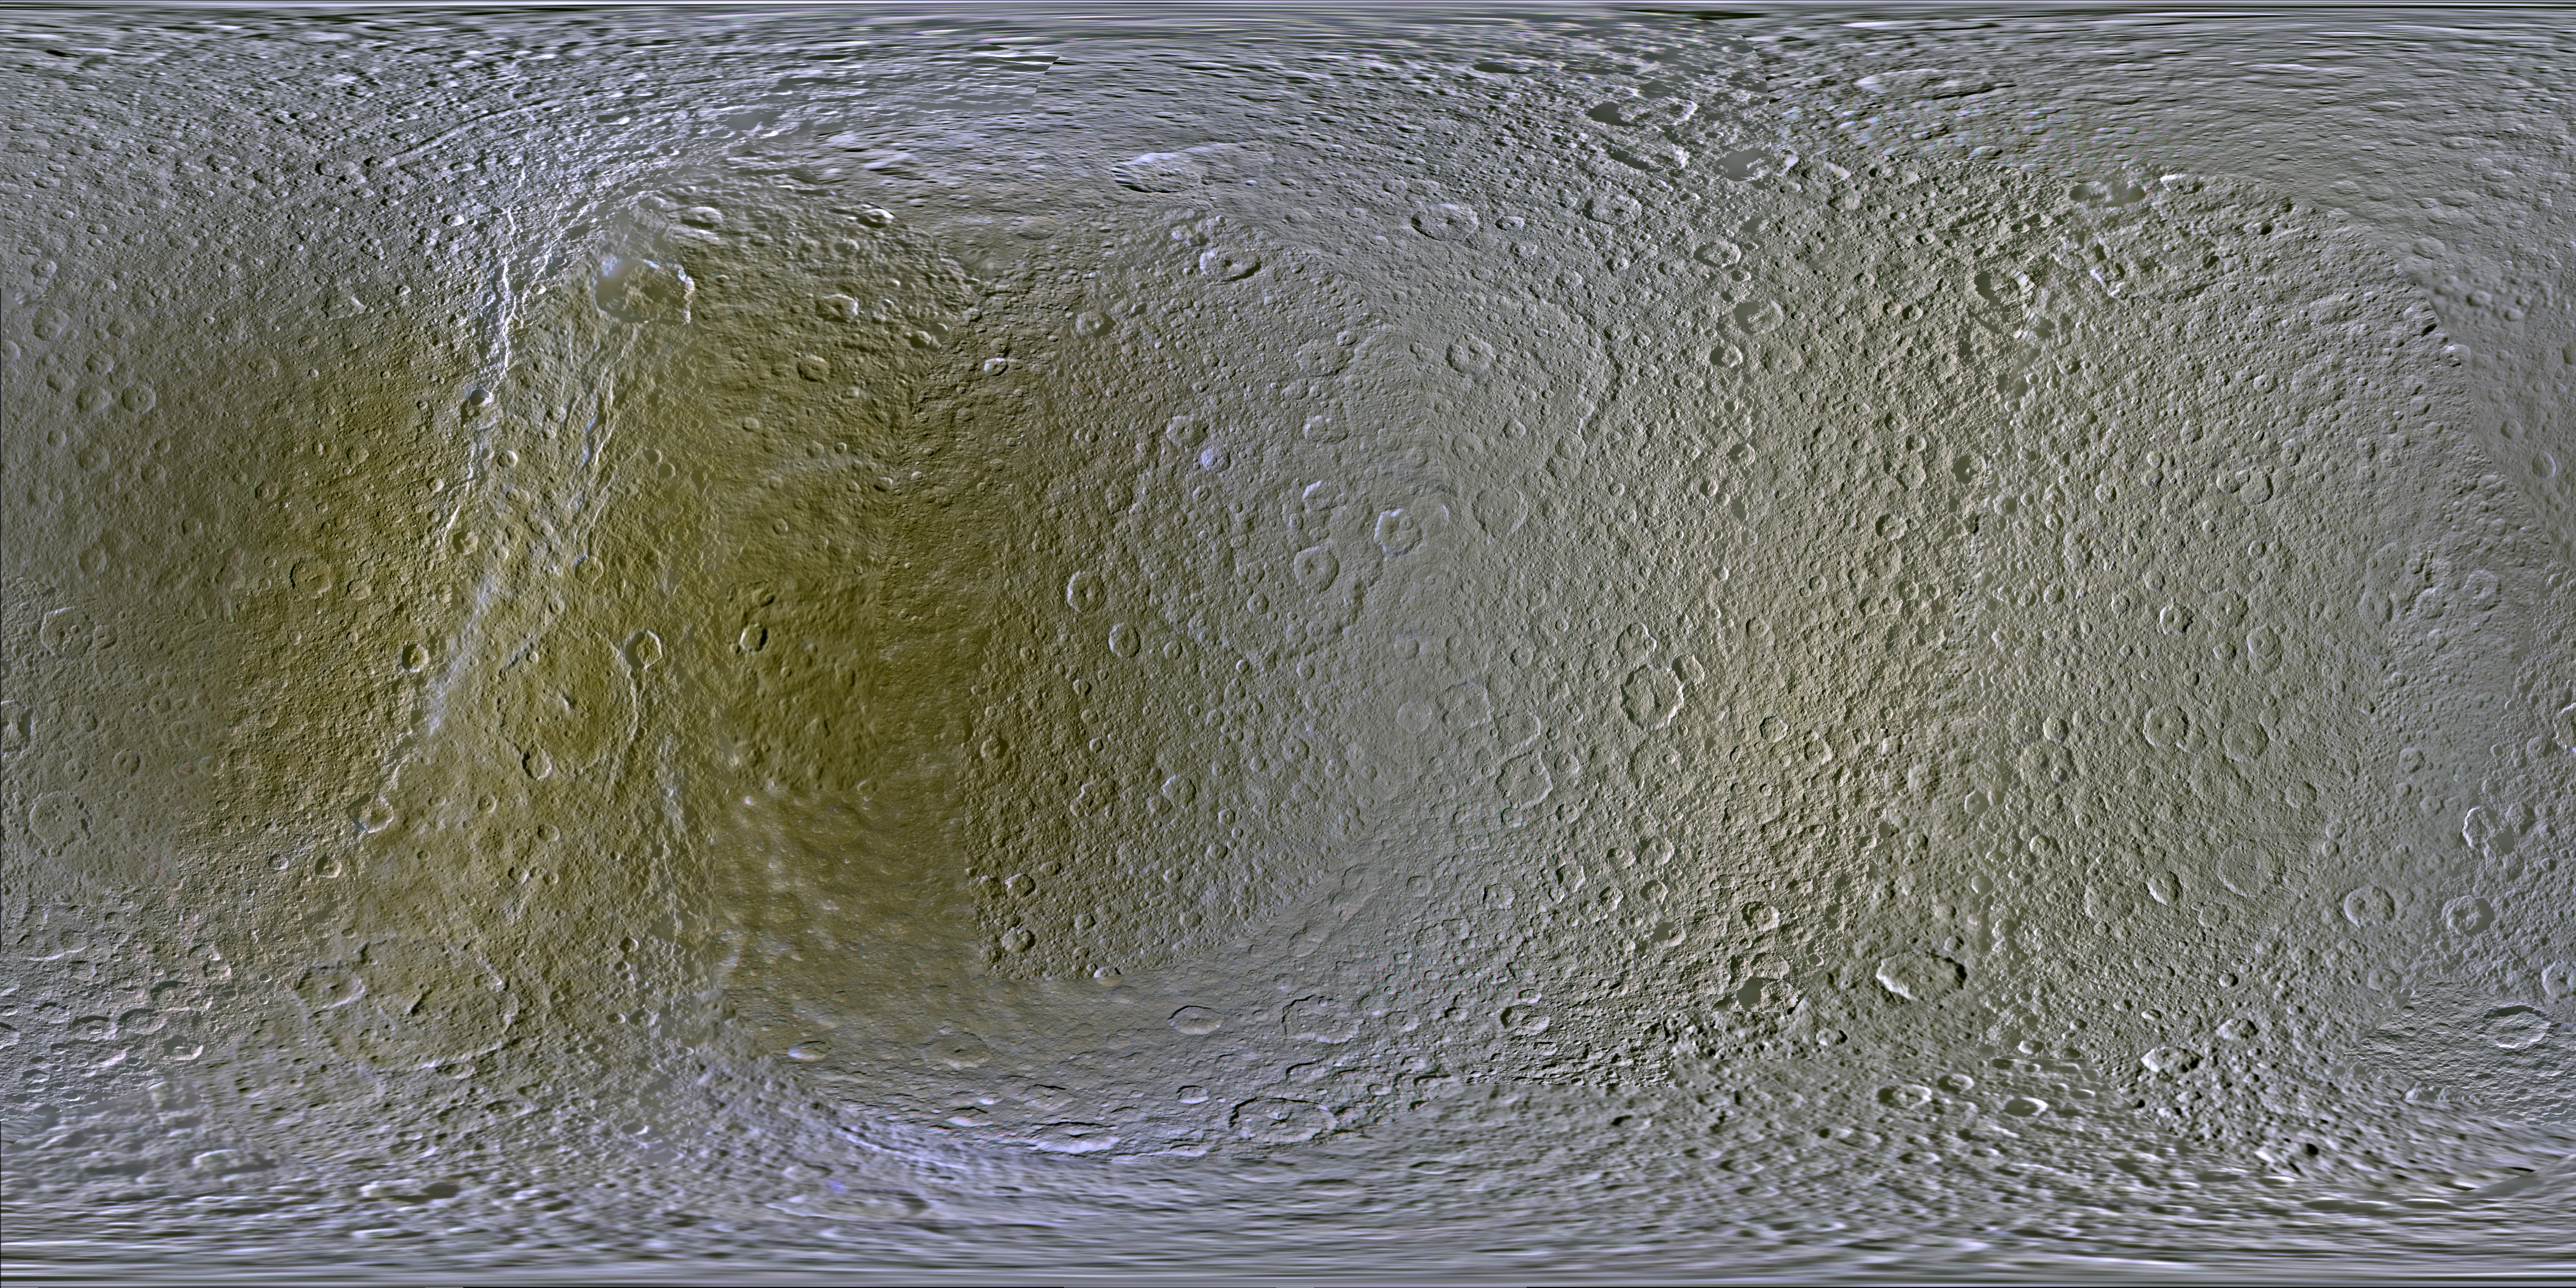

Color Maps of Rhea – 2014

This set of global, color mosaics of Saturn’s moon Rhea was produced from images taken by NASA’s Cassini spacecraft during its first ten years exploring the Saturn system. These are the first global color maps of these moons produced from the Cassini data.

The most obvious feature on the maps is the difference in color and brightness between the two hemispheres. The darker colors on the trailing hemispheres are thought to be due to alteration by magnetospheric particles and radiation striking those surfaces. The lighter-colored leading hemisphere is coated with icy dust from Saturn’s E-ring, formed from tiny particles ejected from Enceladus’ south pole. These satellites are all being painted by material erupted by neighboring Enceladus.

The colors shown in these global mosaics are enhanced, or broader, relative to human vision, extending into the ultraviolet and infrared range.

Resolution on Rhea in the maps is 400 meters per pixel.

Image selection, radiometric calibration, geographic registration and photometric correction, as well as mosaic selection and assembly were performed by Paul Schenk at the Lunar and Planetary Institute. Original image planning and targeting for Saturn’s icy moons were performed by Tilman Denk (Frei Universitat, Berlin) and Paul Helfenstein (Cornell University, Ithaca, New York).

The Cassini-Huygens mission is a cooperative project of NASA, the European Space Agency and the Italian Space Agency. NASA’s Jet Propulsion Laboratory, a division of the California Institute of Technology in Pasadena, manages the mission for NASA’s Science Mission Directorate, Washington. The Cassini orbiter and its two onboard cameras were designed, developed and assembled at JPL. The imaging operations center is based at the Space Science Institute in Boulder, Colo.

Credit: NASA/JPL-Caltech/Space Science Institute/Lunar and Planetary Institute